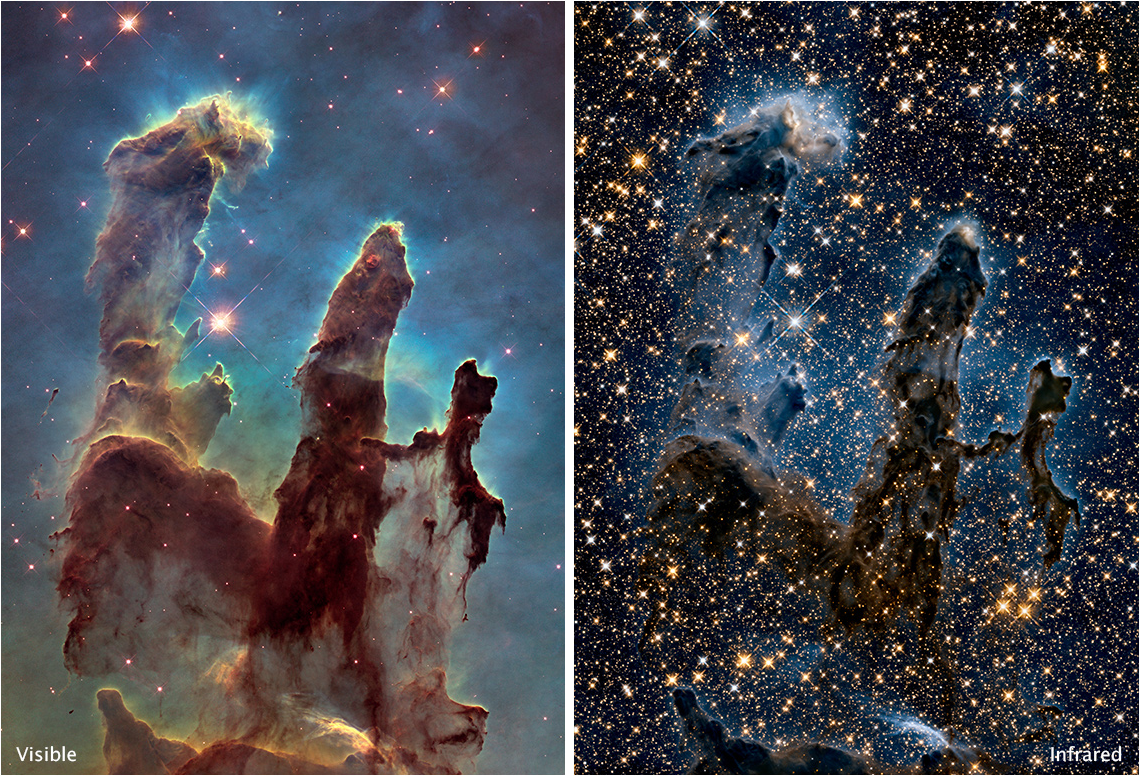

Pillars of Creation in Visible and Near-Infrared (Hubble)

These are two Hubble images of the "Pillars of Creation" in the Eagle Nebula. The left image captures a visible light view, showing an opaque cloud of gas and dust. On the right, near-infrared light penetrates much of the gas and dust, revealing stars behind the nebula and hidden away inside the pillars.

Credit: Image: NASA, ESA, Hubble Heritage Project